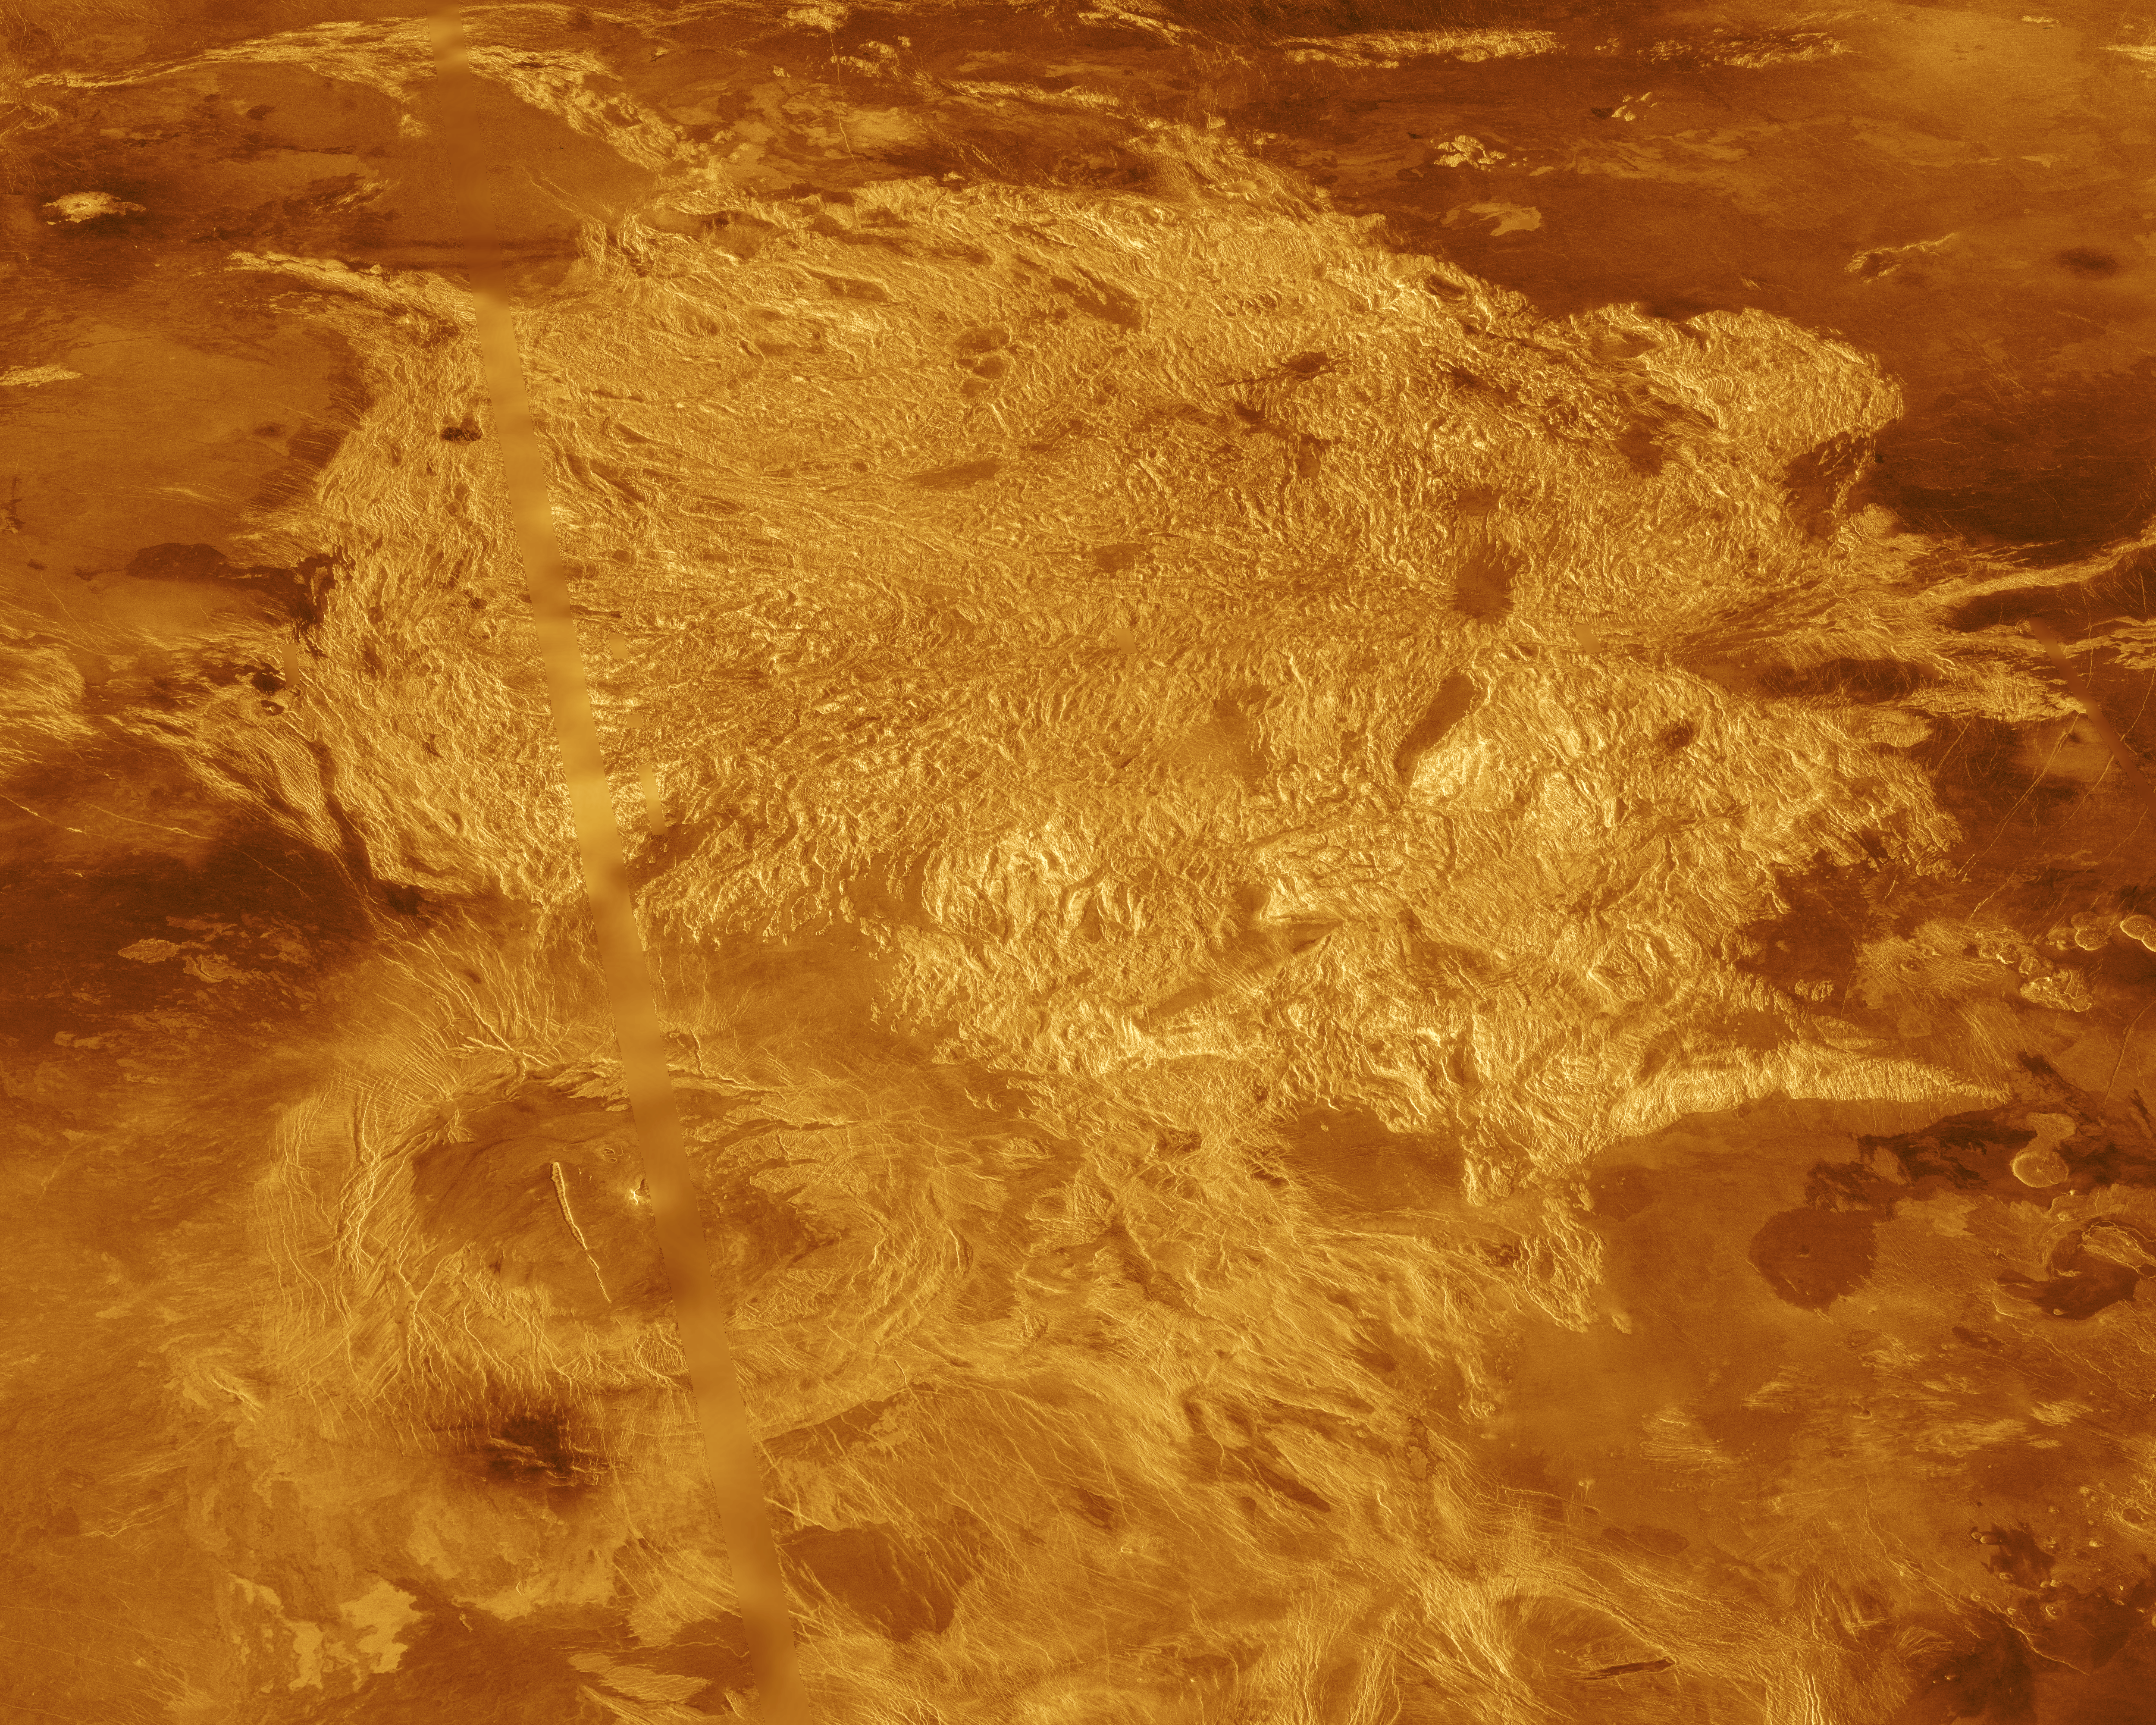

Venus – Three-Dimensional Perspective View of Alpha Region

A portion of Alpha Regio is displayed in this three-dimensional perspective view of the surface of Venus. Alpha Regio, a topographic upland approximately 1300 kilometers across, is centered on 25 degrees south latitude, 4 degrees east longitude. In 1963, Alpha Regio was the first feature on Venus to be identified from Earth-based radar. The radar-bright area of Alpha Regio is characterized by multiple sets of intersecting trends of structural features such as ridges, troughs, and flat-floored fault valleys that, together, form a polygonal outline. Directly south of the complex ridged terrain is a large ovoid-shaped feature named Eve. The radar-bright spot located centrally within Eve marks the location of the prime meridian of Venus. Magellan synthetic aperture radar data is combined with radar altimetry to develop a three-dimensional map of the surface. Ray tracing is used to generate a perspective view from this map. The vertical scale is exaggerated approximately 23 times. Simulated color and a digital elevation map developed by the U. S. Geological Survey are used to enhance small scale structure. The simulated hues are based on color images recorded by the Soviet Venera 13 and 14 spacecraft. The image was produced at the JPL Multimission Image Processing Laboratory by Eric De Jong, Jeff Hall, and Myche McAuley, and is a single frame from the movie released at the March 5, 1991, press conference.

Credit: NASA/JPL